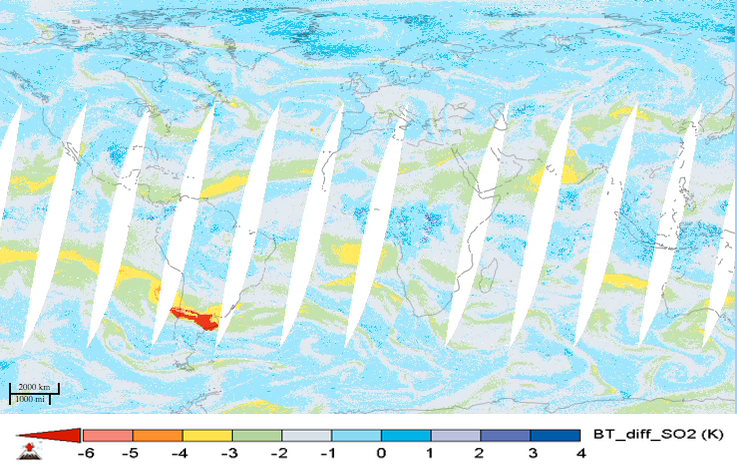

NASA’s AIRS Instrument Tracks Transport of Sulfur Dioxide from Chilean Volcanic Eruption (Animation)

For the first time in 40 years, the Calbuco volcano in southern Chile erupted on April 22, 2015. The eruption caused airline flight cancellations in Chile, Argentina and Uruguay and the evacuation of approximately 4,000 people. This movie shows alternating day and nighttime views of the plume of sulfur dioxide gas emitted by Calbuco, as observed by NASA’s Atmospheric Infrared Sounder (AIRS) instrument on NASA’s Aqua spacecraft, from April 22 to May 5, 2015. Significant amounts of sulfur dioxide are shown in bright red. The largest plume is apparent over South America during the initial eruption on April 22. The plume is then carried by winds across the south Atlantic Ocean and southern Africa. A second large eruption on April 29 produced a smaller plume.

Volcanic sulfur dioxide can be an important factor in climate. Some of it is carried into Earth’s stratosphere, where it is transformed into highly reflective droplets of sulfuric acid. By reflecting sunlight, these droplets can cool Earth. Large eruptions, like Mt. Pinatubo in 1991, cool our planet and disrupt rainfall patterns. Though an impressive eruption, Calbuco is expected to have only a small impact on Earth’s climate.

AIRS sulfur dioxide data are used to alert the air transportation industry about volcanic eruptions. Combined with measurements of volcanic ash, they provide a long-term record of the effects of volcanoes on the atmosphere. AIRS Near-Real Time (NRT) processing and imagery are provided by a collaborative effort between NASA’s Goddard Earth Science Data and Information Services Center (GES DISC), and the AIRS Team at NASA’s Jet Propulsion Laboratory, Pasadena, California. AIRS NRT is an element of the Land, Atmosphere Near real-time Capability for NASA’s Earth Observing System (LANCE). More information on LANCE is available at http://earthdata.nasa.gov/lance.

About AIRS
The Atmospheric Infrared Sounder, AIRS, in conjunction with the Advanced Microwave Sounding Unit, AMSU, senses emitted infrared and microwave radiation from Earth to provide a three-dimensional look at Earth’s weather and climate. Working in tandem, the two instruments make simultaneous observations all the way down to Earth’s surface, even in the presence of heavy clouds. With more than 2,000 channels sensing different regions of the atmosphere, the system creates a global, three-dimensional map of atmospheric temperature and humidity, cloud amounts and heights, greenhouse gas concentrations, and many other atmospheric phenomena. Launched into Earth orbit in 2002, the AIRS and AMSU instruments fly onboard NASA’s Aqua spacecraft and are managed by NASA’s Jet Propulsion Laboratory in Pasadena, Calif., under contract to NASA. JPL is a division of the California Institute of Technology in Pasadena.

Credit: NASA/JPL-Caltech